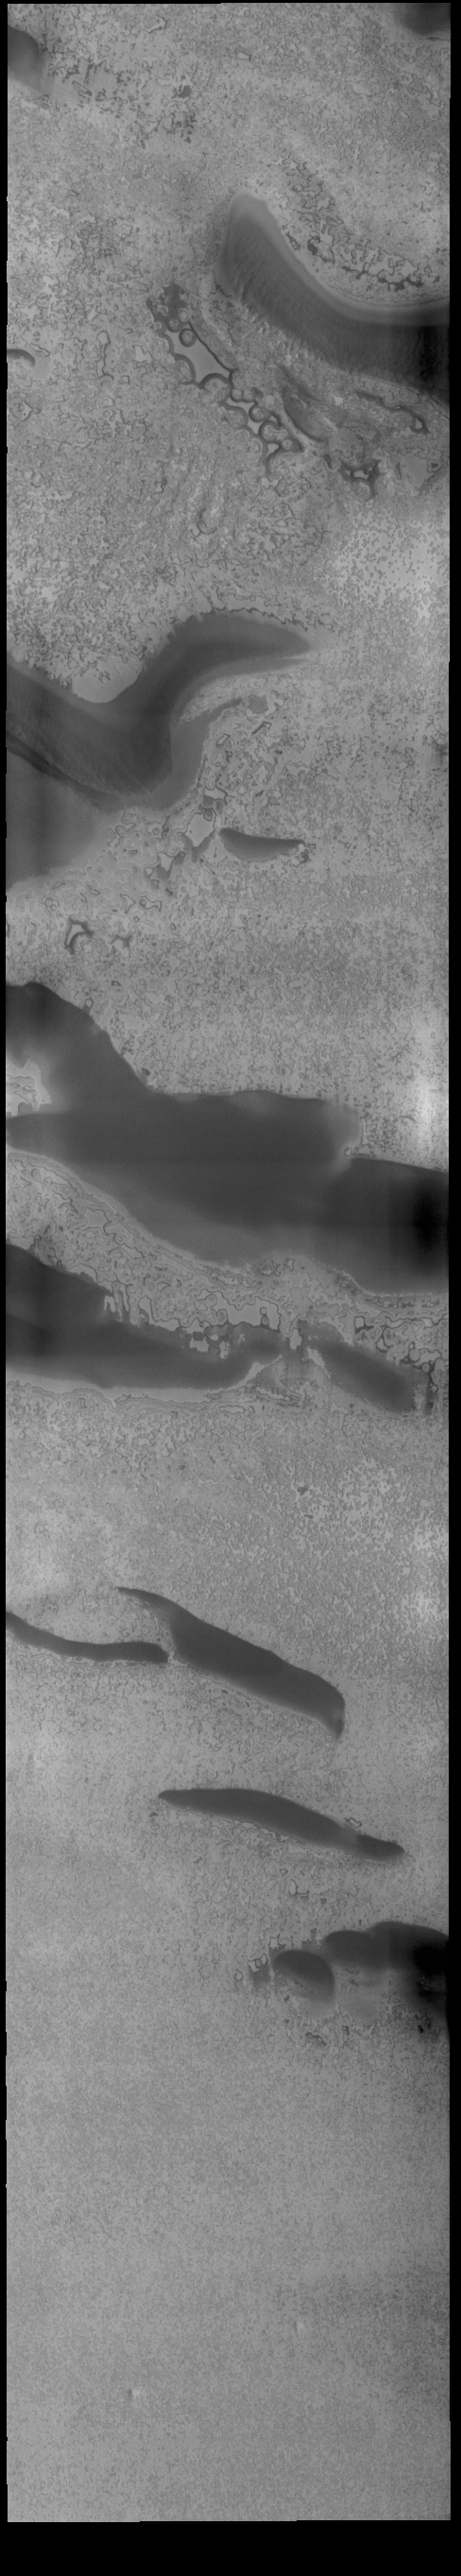

South Polar Ice

Today’s VIS image shows part of the south polar cap. This image was taken at the end of southern summer. The cap was created over millions of years with deposition of ice and dust during different seasons, creating layers. The ice surface contains several different textures which can be seen in this image. The south polar cap is called Australe Planum.

Credit: NASA/JPL-Caltech/ASU